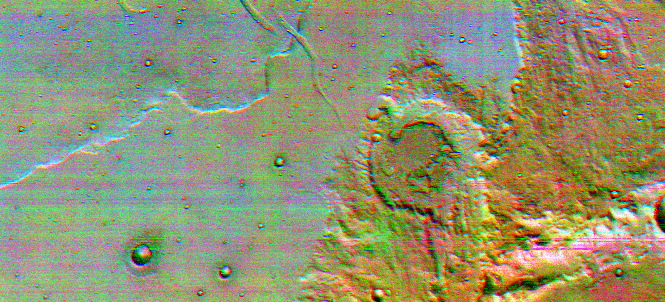

Color Infrared, Terra Sirenum

This is the first high-resolution color infrared image taken of Mars. The image was constructed using three of the ten infrared filters on the thermal emission imaging system of NASA’s 2001 Mars Odyssey spacecraft. Color infrared images reveal differences in the surface materials’ composition, and three different compositional units can be detected in this region, which is known as Terra Sirenum.

One of the imaging system’s major objectives will be using color infrared images to make global mineral maps. This image was processed to enhance the infrared color differences and contains many artifacts that will be removed with further processing. This image covers an area about 32 by 66 kilometers (20 by 40 miles) in size. It is centered near 35.5 degrees south, 141.5 degrees west, and was taken on February 19, 2002 at about 3:15 p.m. local Martian time. North is to the left.

NASA’s Jet Propulsion Laboratory manages the 2001 Mars Odyssey mission for NASA’s Office of Space Science, Washington, D.C. The thermal emission imaging system was provided by Arizona State University, Tempe. Lockheed Martin Astronautics, Denver, is the prime contractor for the project, and developed and built the orbiter. Mission operations are conducted jointly from Lockheed Martin and from JPL, a division of the California Institute of Technology in Pasadena.

Credit: NASA/JPL/Arizona State University